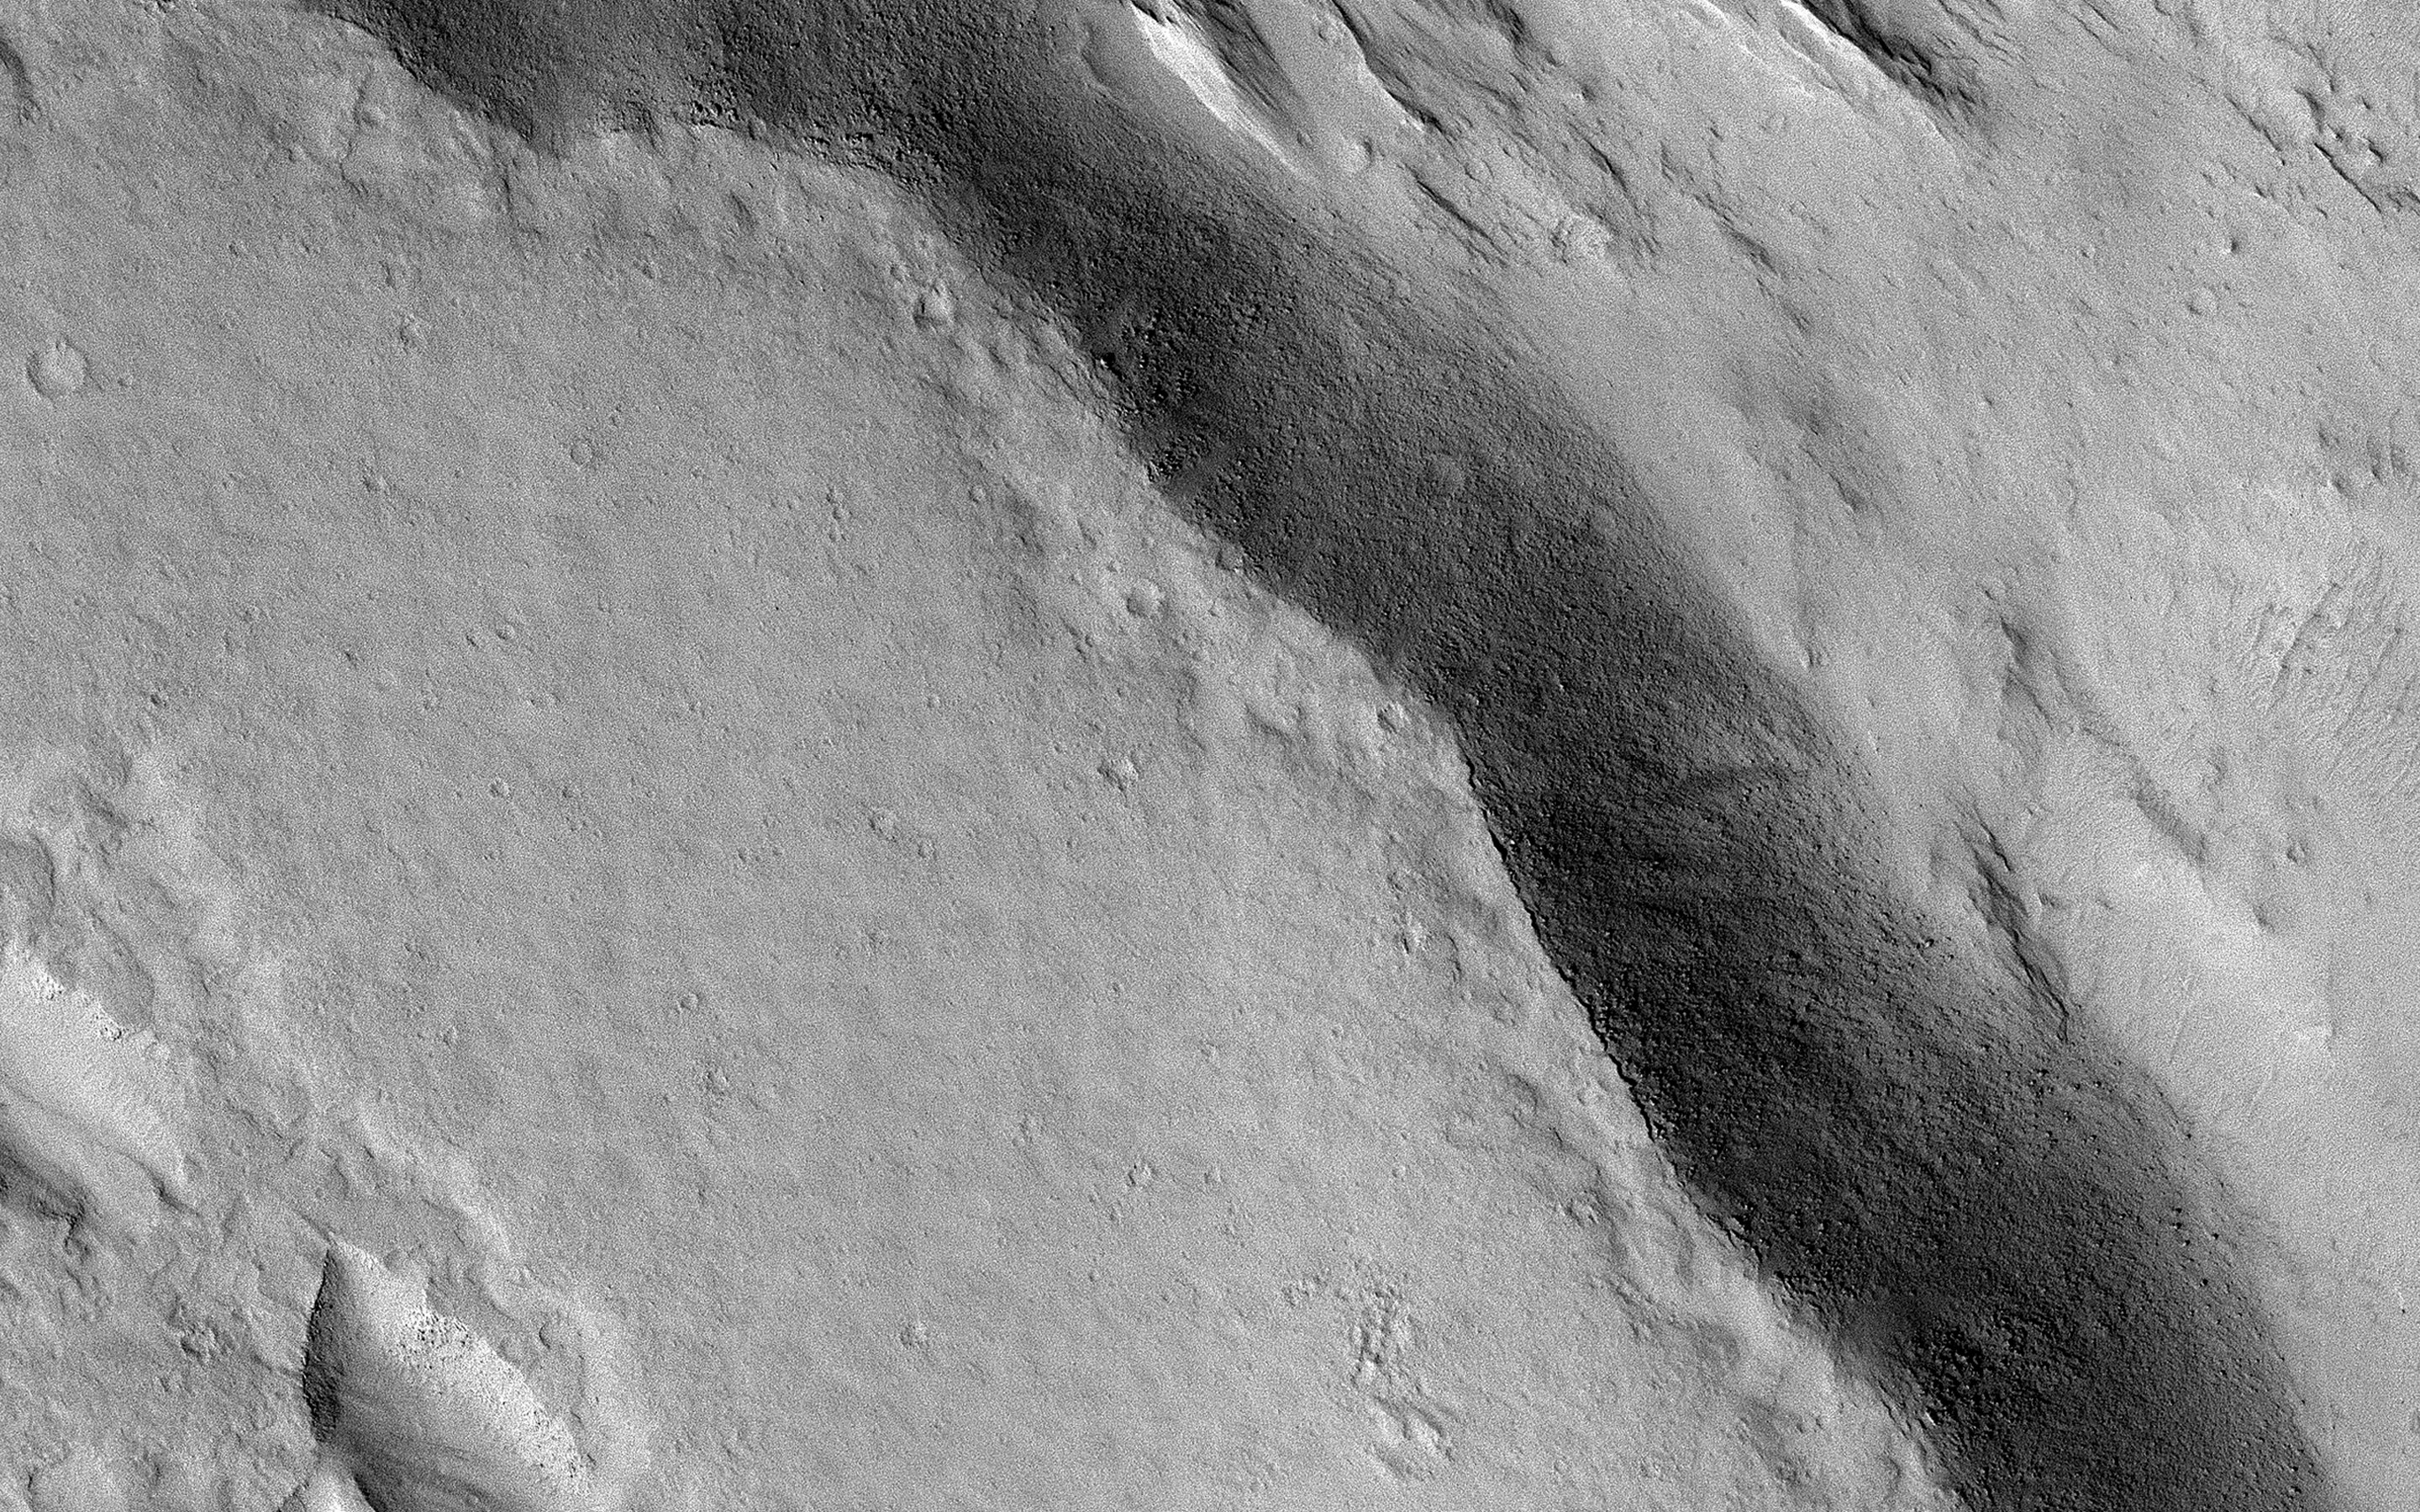

Resistant Lava and Erosion

This image demonstrates the curious phenomenon called “topographic inversion.” The southern half of the picture is covered by a well-preserved lava flow. The flow stops just at the brink of descending a steep slope. Lava isn’t afraid of falling, so what happened here?

It is likely that the terrain to the north was once higher, and stopped the lava from flowing any further. Once the lava cooled, it protected the ground beneath it, while the softer rocks to the north continued to erode, “inverting” the topography so that what was once low-lying ground is now the top of a mesa.

The map is projected here at a scale of 50 centimeters (19.7 inches) per pixel. (The original image scale is 56.0 centimeters [22.0 inches] per pixel [with 2 x 2 binning]; objects on the order of 168 centimeters [66.1 inches] across are resolved.) North is up.

The University of Arizona, in Tucson, operates HiRISE, which was built by Ball Aerospace & Technologies Corp., in Boulder, Colorado. NASA’s Jet Propulsion Laboratory, a division of Caltech in Pasadena, California, manages the Mars Reconnaissance Orbiter Project for NASA’s Science Mission Directorate, Washington.

Credit: NASA/JPL-Caltech/University of Arizona